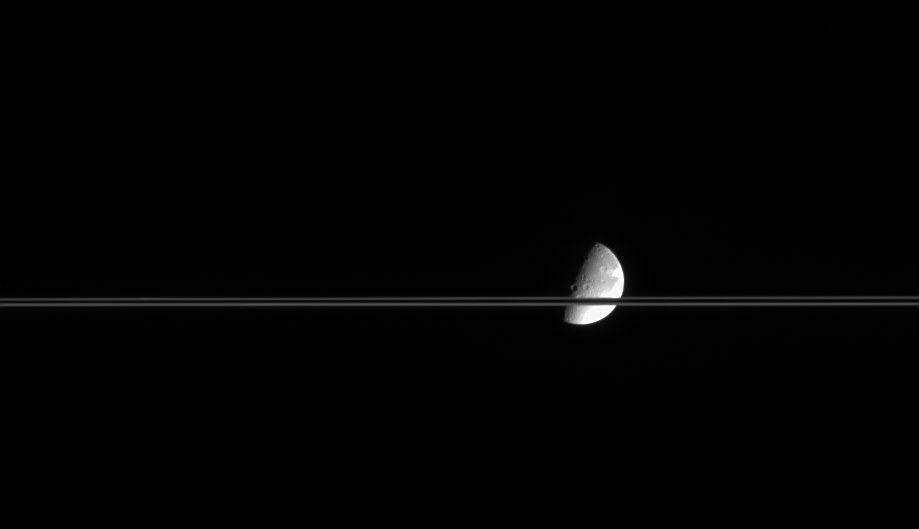

F Ring Edges

The moon Dione is eclipsed here by the narrow band of Saturn’s rings, which in this image display one of the interesting ways that they transmit light. Dione is 1,118 kilometers (695 miles) across.

Researchers using NASA’s Hubble Space Telescope noticed during the 1995 Saturn ringplane crossing that the brightness of the rings when viewed nearly edge-on was dominated by the F ring. In this image, the near and far edges of the F ring form the bright upper and lower boundaries of the rings. The dark strip in between is not empty (otherwise Dione would likely be visible there), but rather represents the material in the A and B rings.

This view shows principally the Saturn-facing hemisphere on Dione.

The image was taken in visible light with the Cassini spacecraft narrow-angle camera on March 13, 2005, at a distance of approximately 2.1 million kilometers (1.3 million miles) from Tethys. Resolution in the image is 13 kilometers (8 miles) per pixel.

The Cassini-Huygens mission is a cooperative project of NASA, the European Space Agency and the Italian Space Agency. The Jet Propulsion Laboratory, a division of the California Institute of Technology in Pasadena, manages the mission for NASA’s Science Mission Directorate, Washington, D.C. The Cassini orbiter and its two onboard cameras were designed, developed and assembled at JPL. The imaging team is based at the Space Science Institute, Boulder, Colo.

Credit: NASA/JPL/Space Science Institute